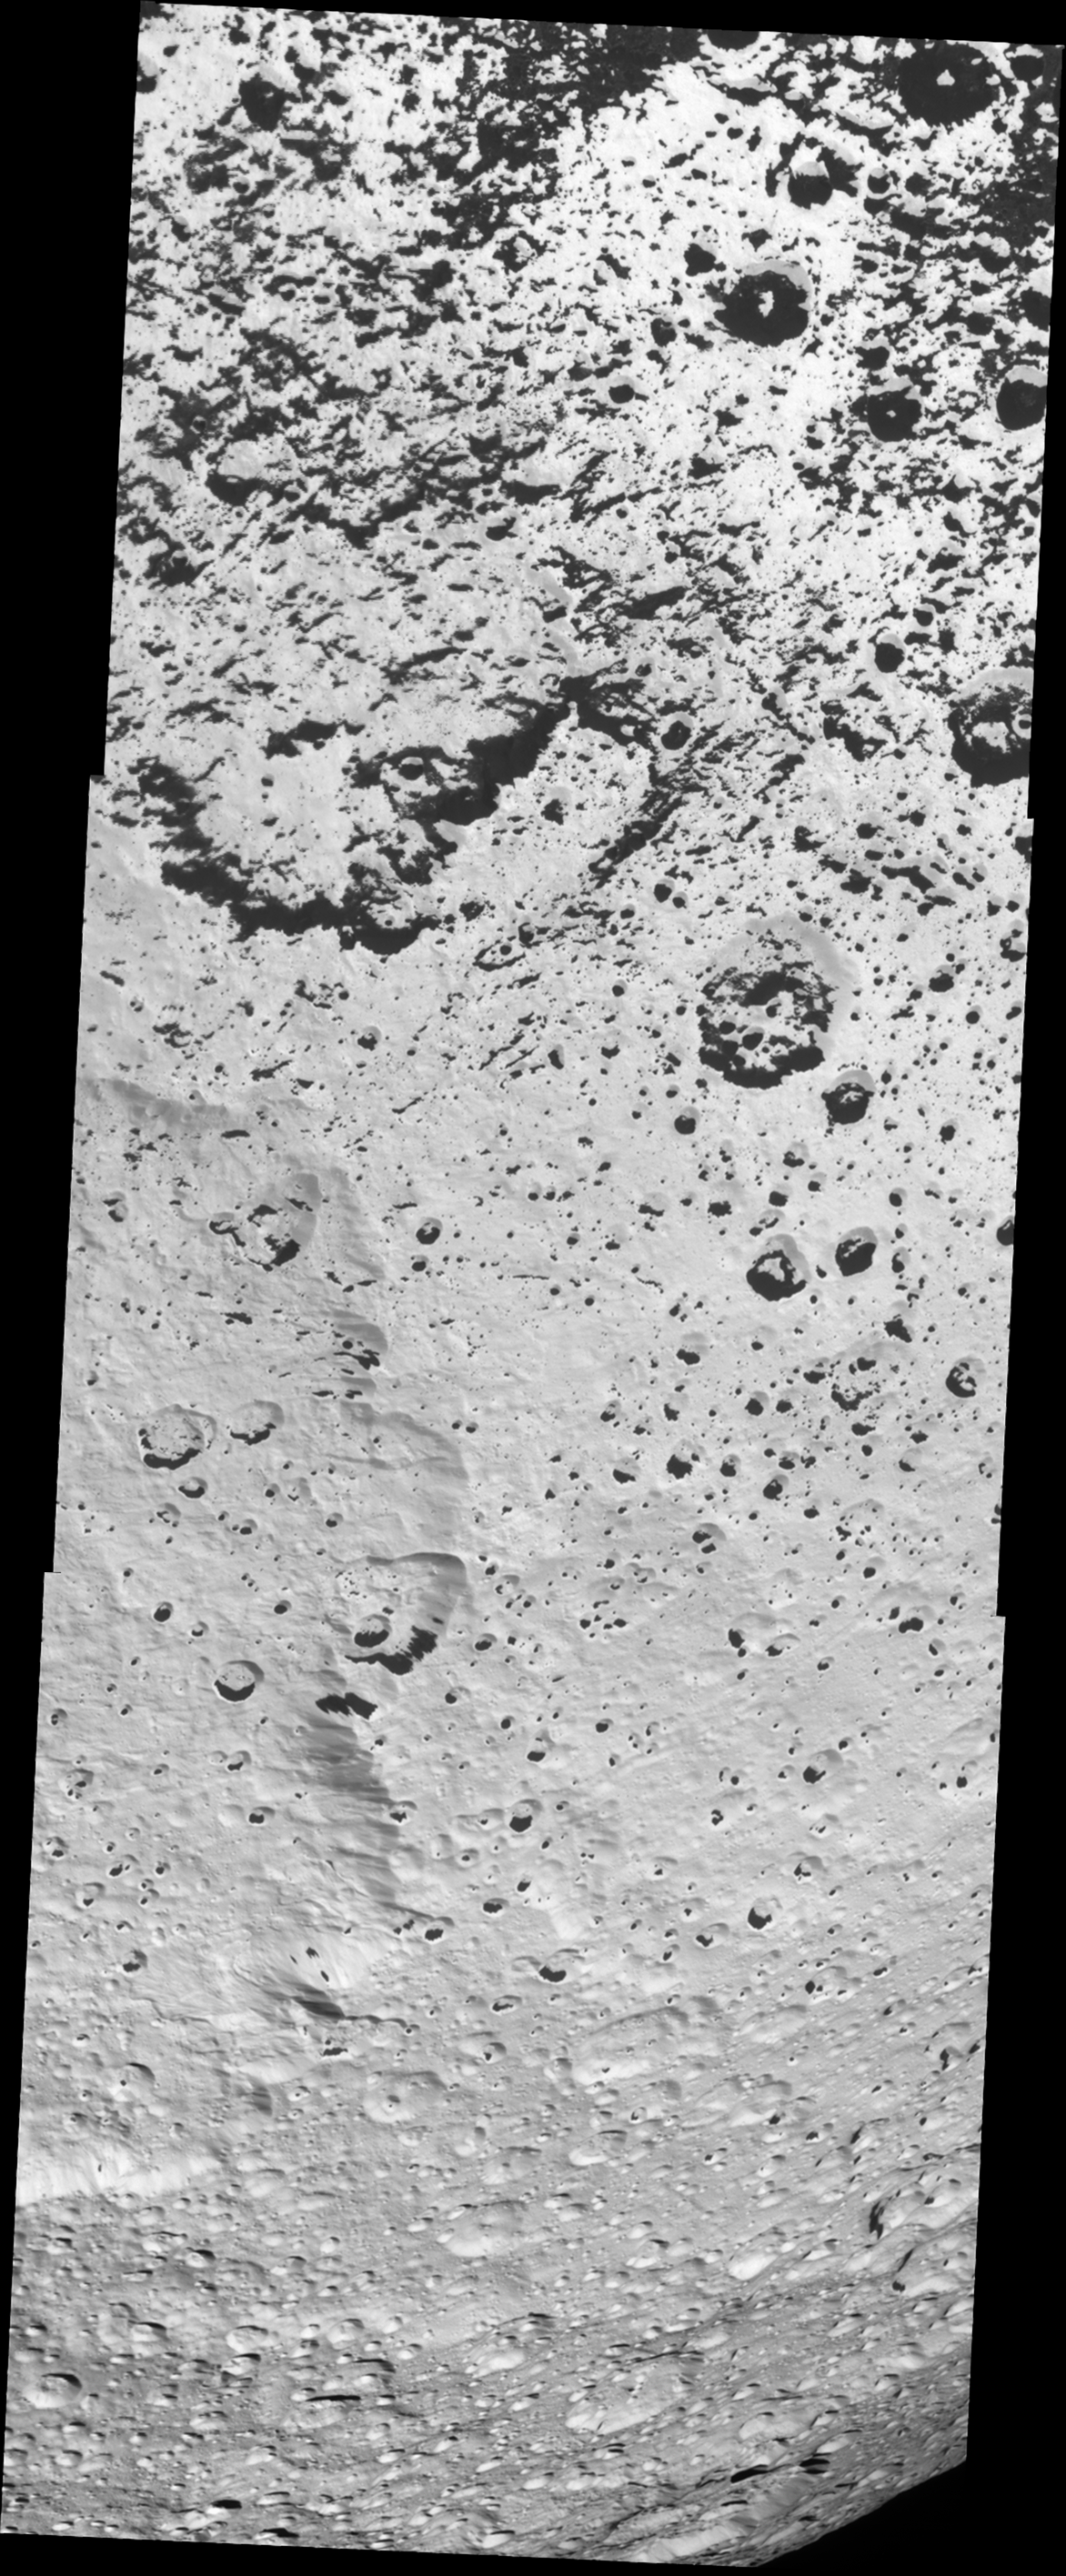

Speckled Surface

Dark material has coated the low-elevation terrain and the interiors of craters in the southern portions of the quadrant on Iapetus that faces away from Saturn. This is part of the boundary region separating the dark leading and bright trailing hemispheres. The dark coating is thought to be no more than a few tens of centimeters thick (10 centimeters equals 4 inches) and, as seen here, predominately appears on the northern-facing walls of craters in the south.

Farther south, the dark splotches are less numerous and appear almost absent at the highest latitudes (near the bottom of the frame). This is a strong indicator that thermal effects play a role in the darkening process of parts of Iapetus’ surface: the colder the surface, the less common is the dark terrain. As on Earth, the higher latitudes on Iapetus receive less heating by sunlight.

At left, below center, the eastern rim of a great and ancient impact basin can be seen. With a diameter of almost 500 kilometers (310 miles), it is one of the largest impact structures on Iapetus, 1,468 kilometers (912 miles) across, and in the entire Saturn system.

This monochrome view shows terrain also seen in PIA08384 but at higher resolution.

The mosaic consists of three narrow-angle camera footprints across the surface of Iapetus. This view is centered on terrain near 35.1 degrees south latitude, 218.5 degrees west longitude. Image scale is approximately 231 meters (758 feet) per pixel.

The clear spectral filter images in this mosaic were obtained with the Cassini spacecraft on Sept. 10, 2007, at a distance of approximately 40,000 kilometers (25,000 miles) from Iapetus and at a sun-Iapetus-spacecraft, or phase, angle of 31 degrees.

The Cassini-Huygens mission is a cooperative project of NASA, the European Space Agency and the Italian Space Agency. The Jet Propulsion Laboratory, a division of the California Institute of Technology in Pasadena, manages the mission for NASA’s Science Mission Directorate, Washington, D.C. The Cassini orbiter and its two onboard cameras were designed, developed and assembled at JPL. The imaging operations center is based at the Space Science Institute in Boulder, Colo.

Credit: NASA/JPL/Space Science Institute